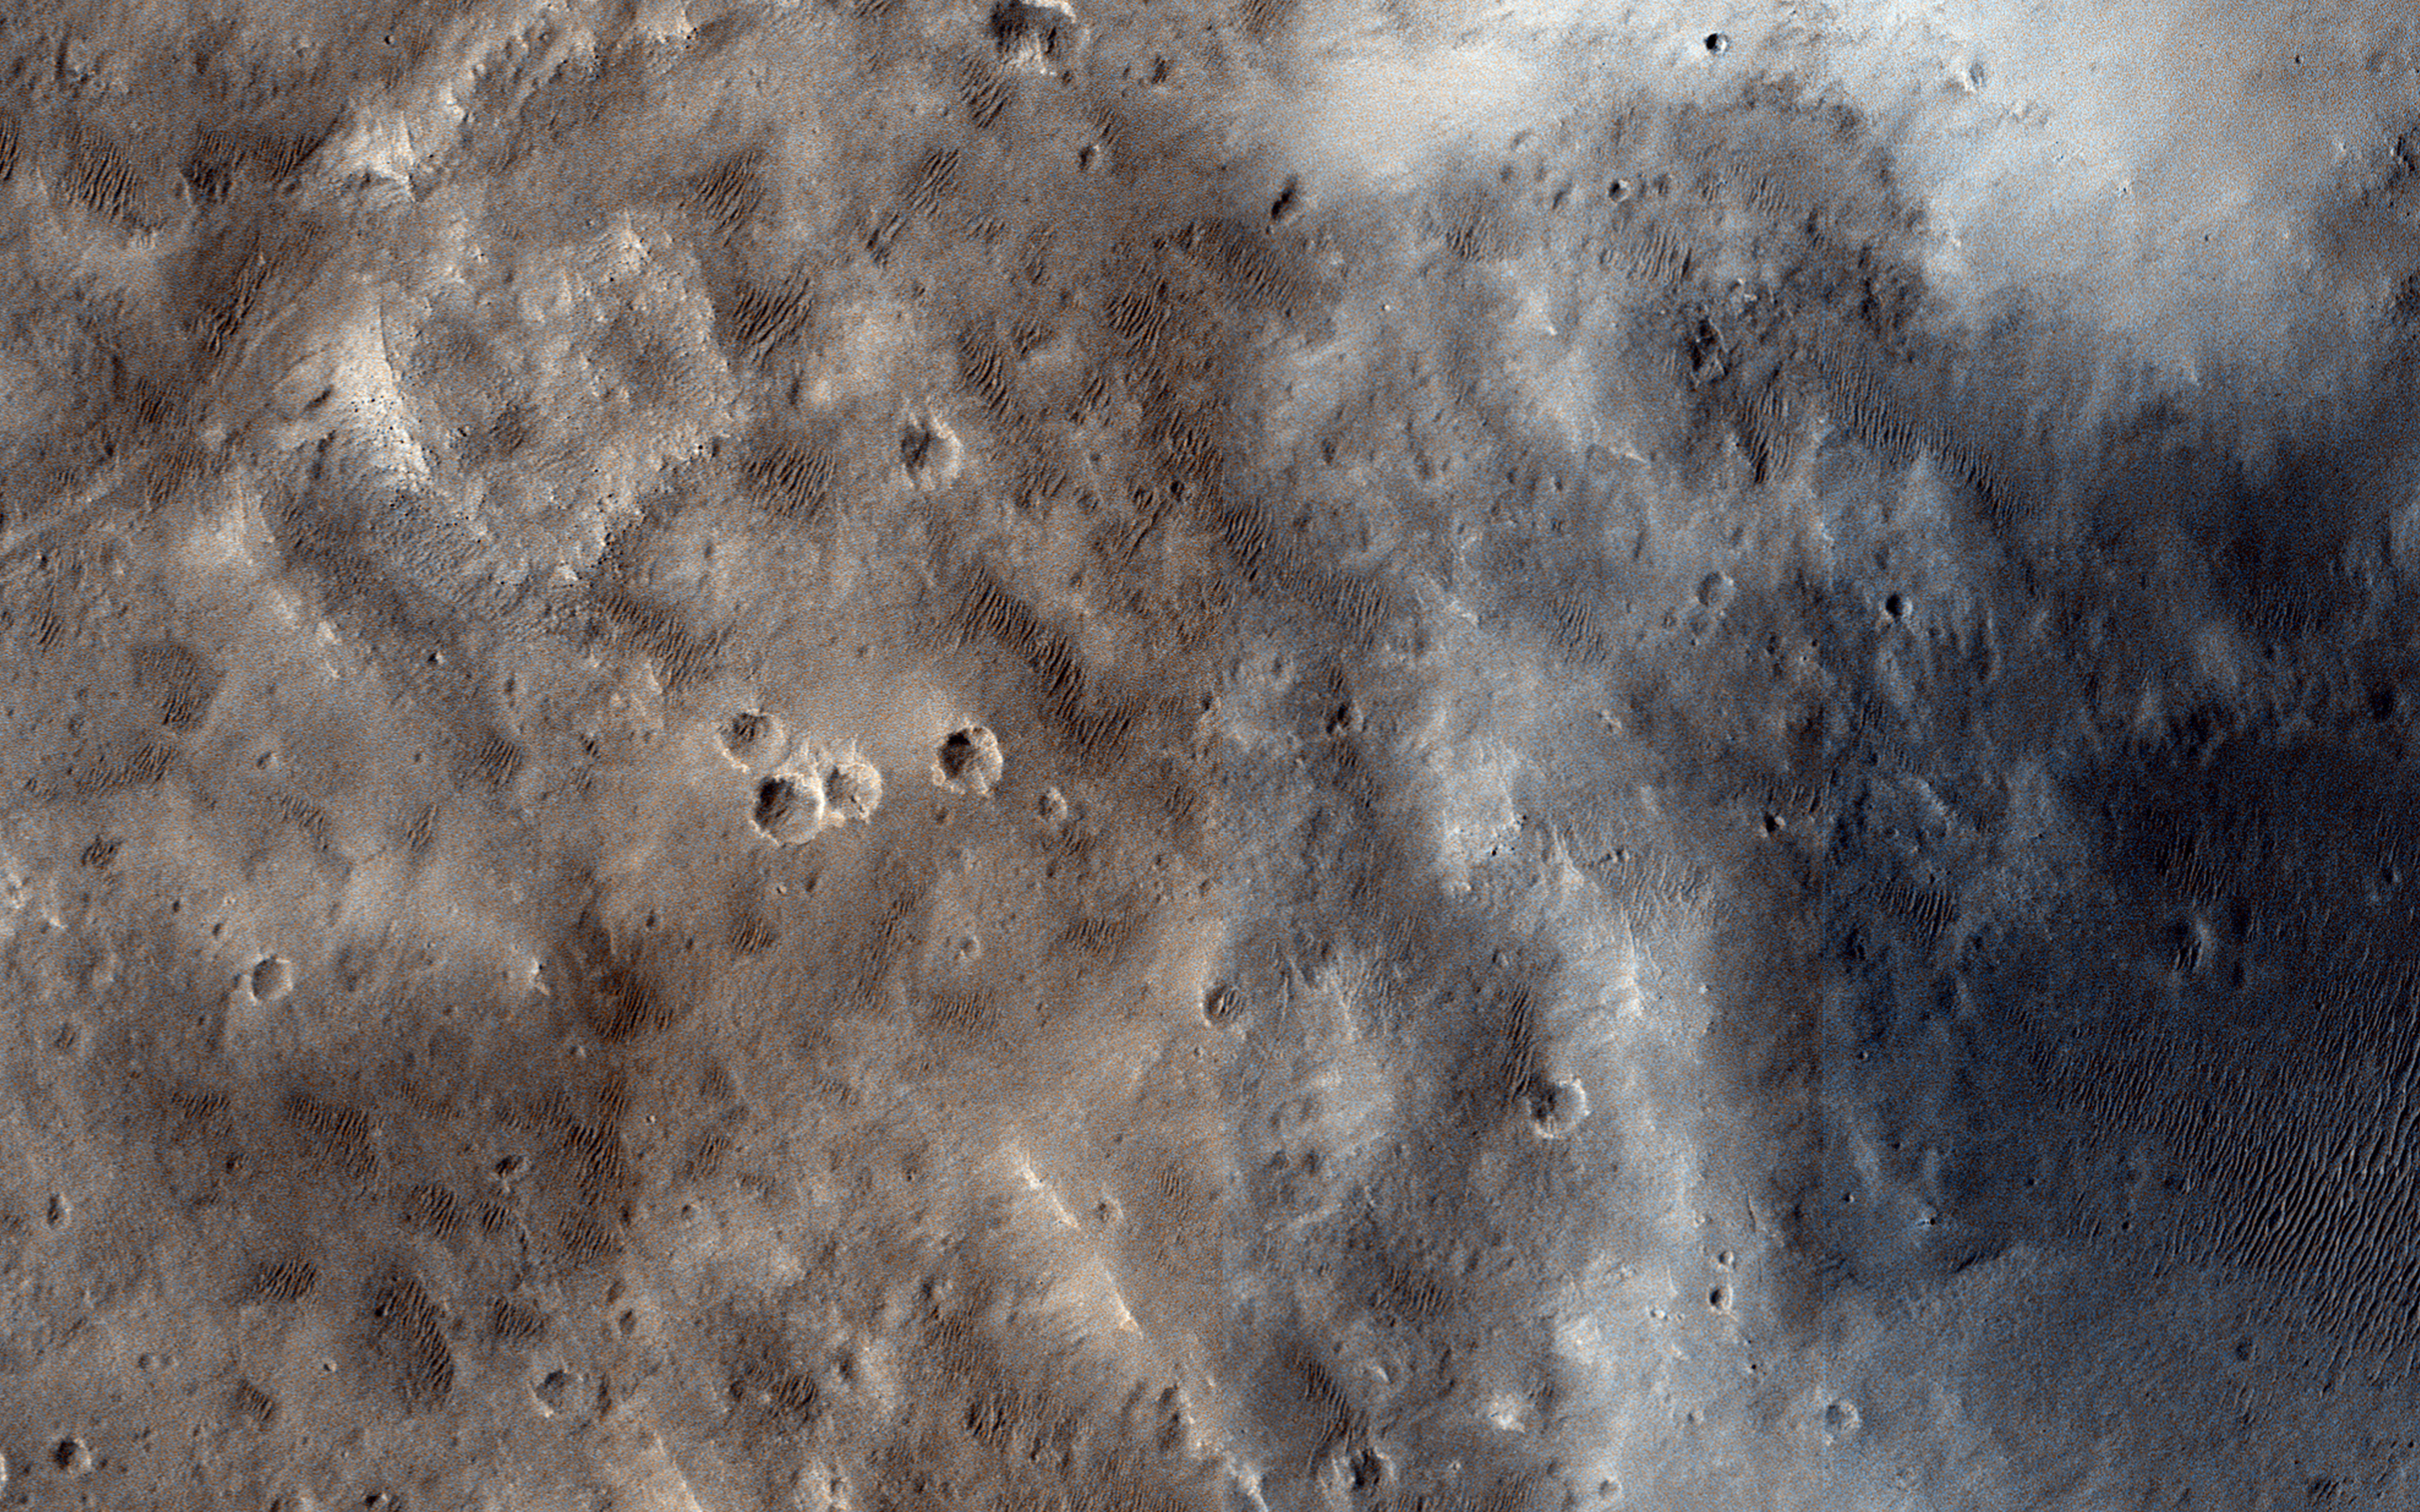

Western Edge of Marth Crater

In the book “The Martian” by Andy Weir, stranded astronaut Mark Watney is headed for the Ares 4 landing site but encounters the rim of Marth Crater just as a dust storm arrives. This HiRISE image shows the nature of this terrain.

The crater rim is not very distinct and from the ground it would be quite difficult to tell that you are even on the rim of a crater. The terrain is hummocky and rolling, punctuated by smaller impact craters and wind-blown drifts of sand or dust.

The University of Arizona, Tucson, operates HiRISE, which was built by Ball Aerospace & Technologies Corp., Boulder, Colo. NASA’s Jet Propulsion Laboratory, a division of the California Institute of Technology in Pasadena, manages the Mars Reconnaissance Orbiter Project for NASA’s Science Mission Directorate, Washington.

Credit: NASA/JPL-Caltech/Univ. of Arizona